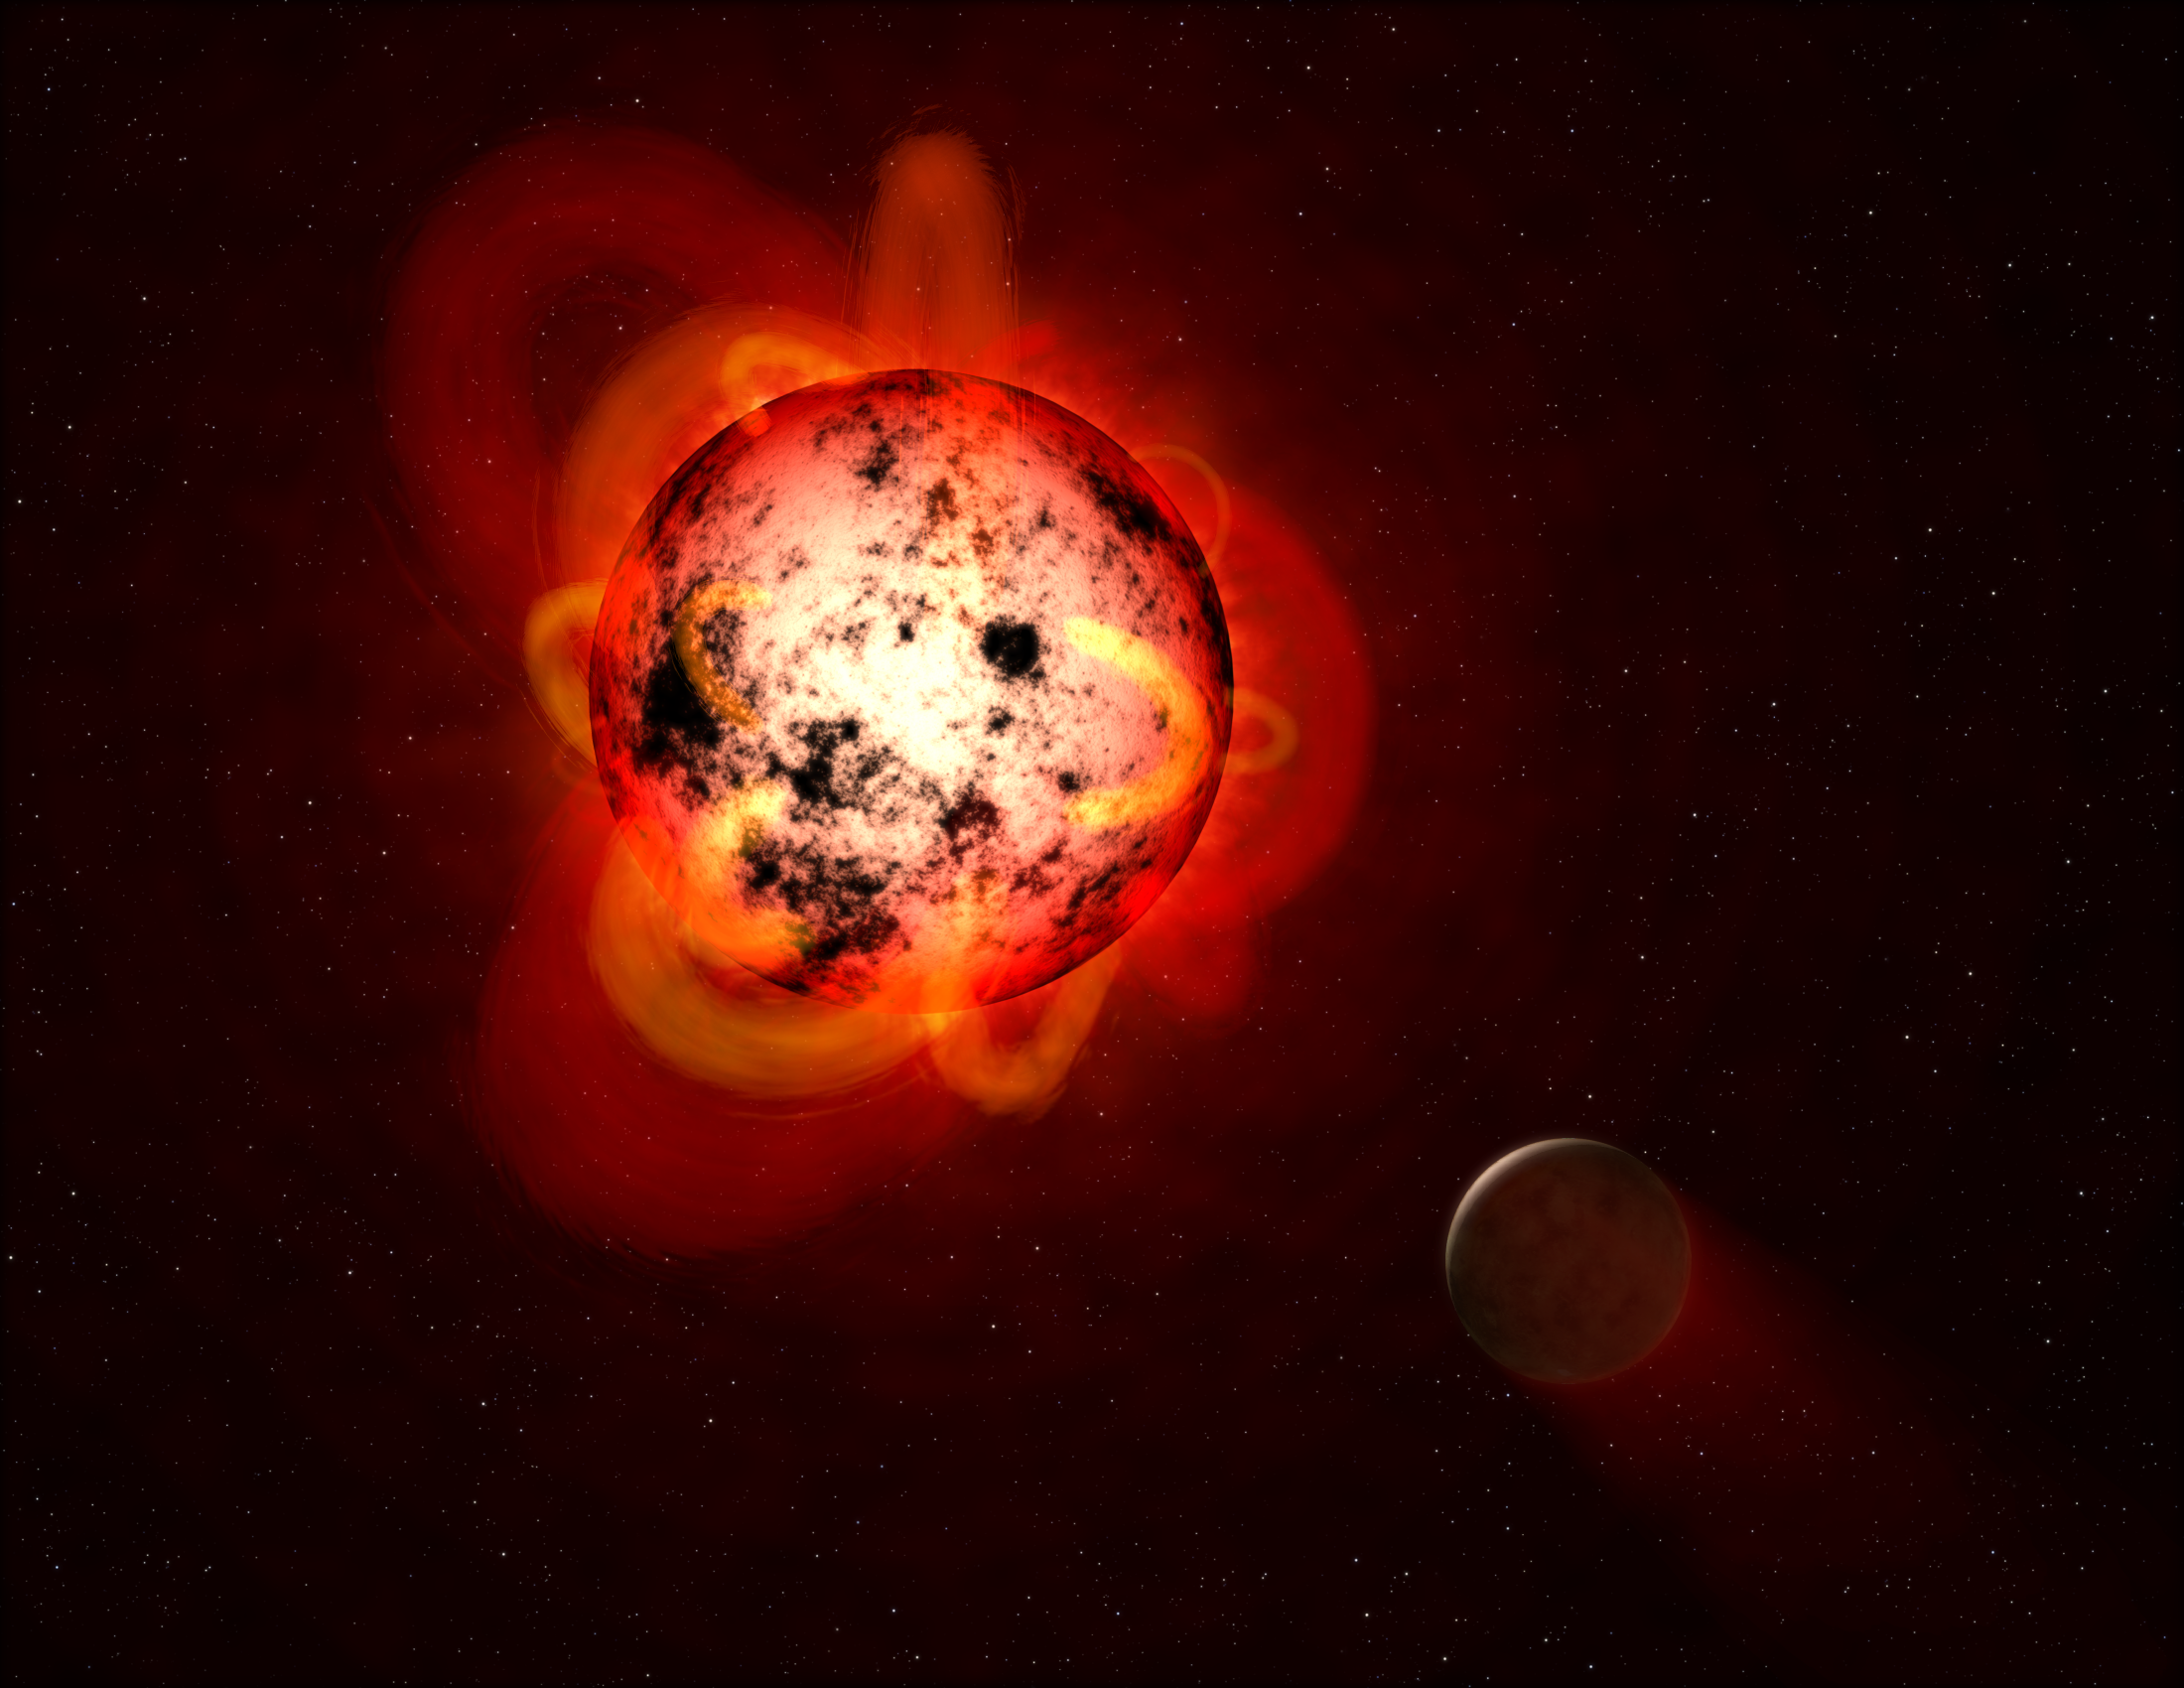

Flaring Red Dwarf Star (Illustration)

This illustration shows a red dwarf star orbited by a hypothetical exoplanet. Red dwarfs tend to be magnetically active, displaying gigantic arcing prominences and a wealth of dark sunspots. Red dwarfs also erupt with intense flares that could strip a nearby planet’s atmosphere over time, or make the surface inhospitable to life as we know it.

By mining data from the Galaxy Evolution Explorer (GALEX) spacecraft, a team of astronomers identified dozens of flares at a range of durations and strengths. The team measured events with less total energy than many previously detected flares from red dwarfs. This is important because, although individually less energetic and therefore less hostile to life, smaller flares might be much more frequent and add up over time to produce a cumulative effect on an orbiting planet.

Caltech in Pasadena led the GALEX mission, which ended in 2013 after more than a decade of scanning the skies in ultraviolet light. NASA’s Jet Propulsion Laboratory, also in Pasadena, managed the mission and built the science instrument. JPL is managed by Caltech for NASA.

Credit: NASA/ESA/STScI/G. Bacon